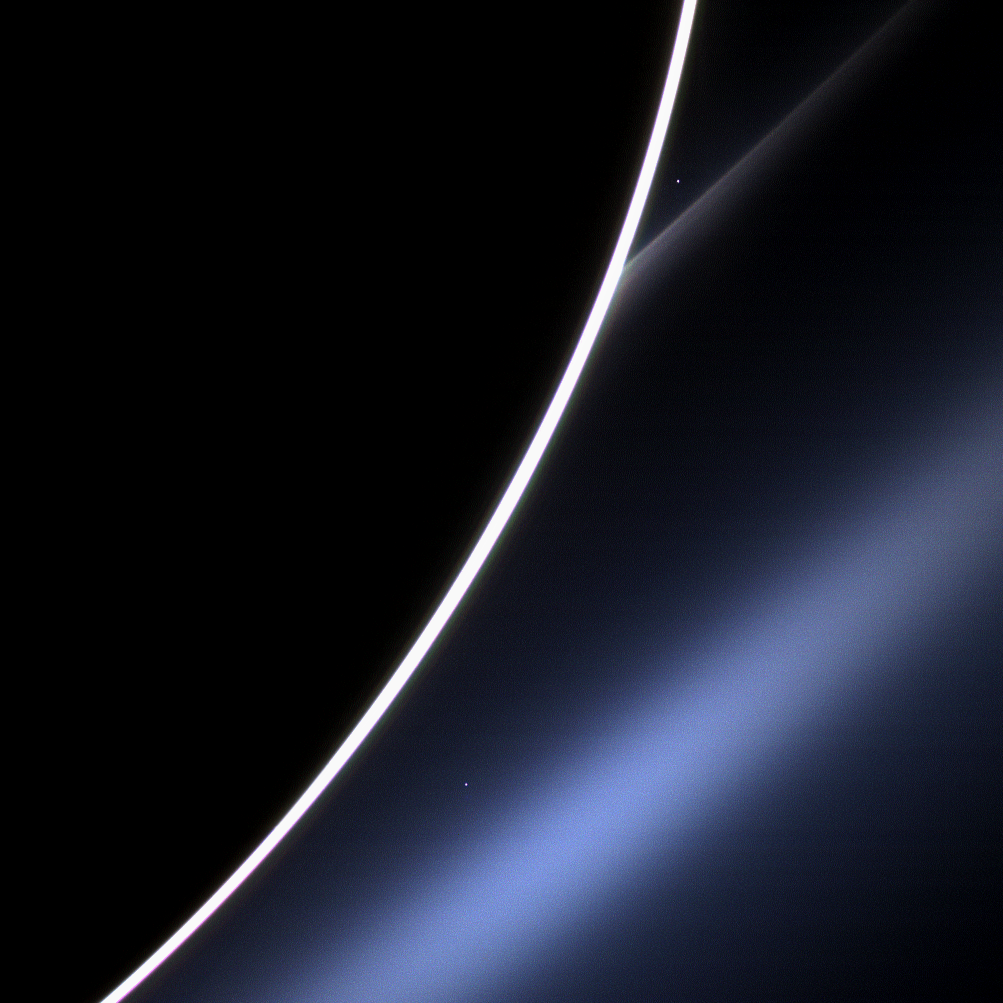

Morning Star

Dawn on Saturn is greeted across the vastness of interplanetary space by the morning star, Venus, in this image from NASA’s Cassini spacecraft. Venus appears just off the edge of the planet, in the upper part of the image, directly above the white streak of Saturn’s G ring. Lower down, Saturn’s E ring makes an appearance, looking blue thanks to the scattering properties of the dust that comprises the ring. A bright spot near the E ring is a distant star.

Venus is, along with Mercury, Earth, and Mars, one of the rocky “terrestrial” planets in the solar system that orbit relatively close to the sun. Though Venus has an atmosphere of carbon dioxide that reaches nearly 900 degrees Fahrenheit (500 degrees Celsius) and a surface pressure 100 times that of Earth’s, it is considered a twin to our planet because of their similar size, mass, rocky composition and orbit. Venus is covered in thick sulfuric acid clouds, making it very bright.

This view looks toward the unilluminated side of the rings from about 21 degrees below the ring plane.

Images taken using red, green and blue spectral filters were combined to create this natural color view. The images were obtained with the Cassini spacecraft wide-angle camera on Jan. 4, 2013, at a distance of approximately 371,000 miles (597,000 kilometers) from Saturn. Image scale is 20 miles (32 kilometers) per pixel.

The Cassini-Huygens mission is a cooperative project of NASA, the European Space Agency and the Italian Space Agency. The Jet Propulsion Laboratory, a division of the California Institute of Technology in Pasadena, manages the mission for NASA’s Science Mission Directorate, Washington, D.C. The Cassini orbiter and its two onboard cameras were designed, developed and assembled at JPL. The imaging operations center is based at the Space Science Institute in Boulder, Colo.

Credit: NASA/JPL-Caltech/Space Science Institute